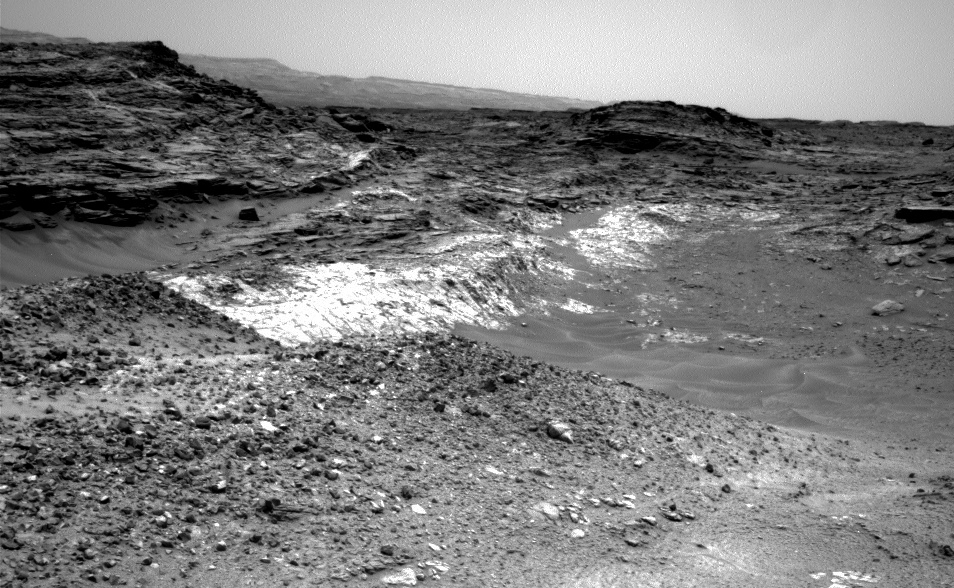

Rover’s Reward for Climbing: Exposed Geological Contact

The Martian outcrop where pale rock meets darker overlying rock near the middle of this view is an example of a geological contact. Such contacts can reveal clues about how the environmental conditions that produced one type of rock were related to the conditions that produced the other.

NASA’s Curiosity Mars rover took this image with its Navigation Camera (Navcam) just after finishing an uphill drive of about 72 feet (22 meters) on the 991st Martian day, or sol of the rover’s work on Mars (May 21, 2015).

Credit: NASA/JPL-Caltech